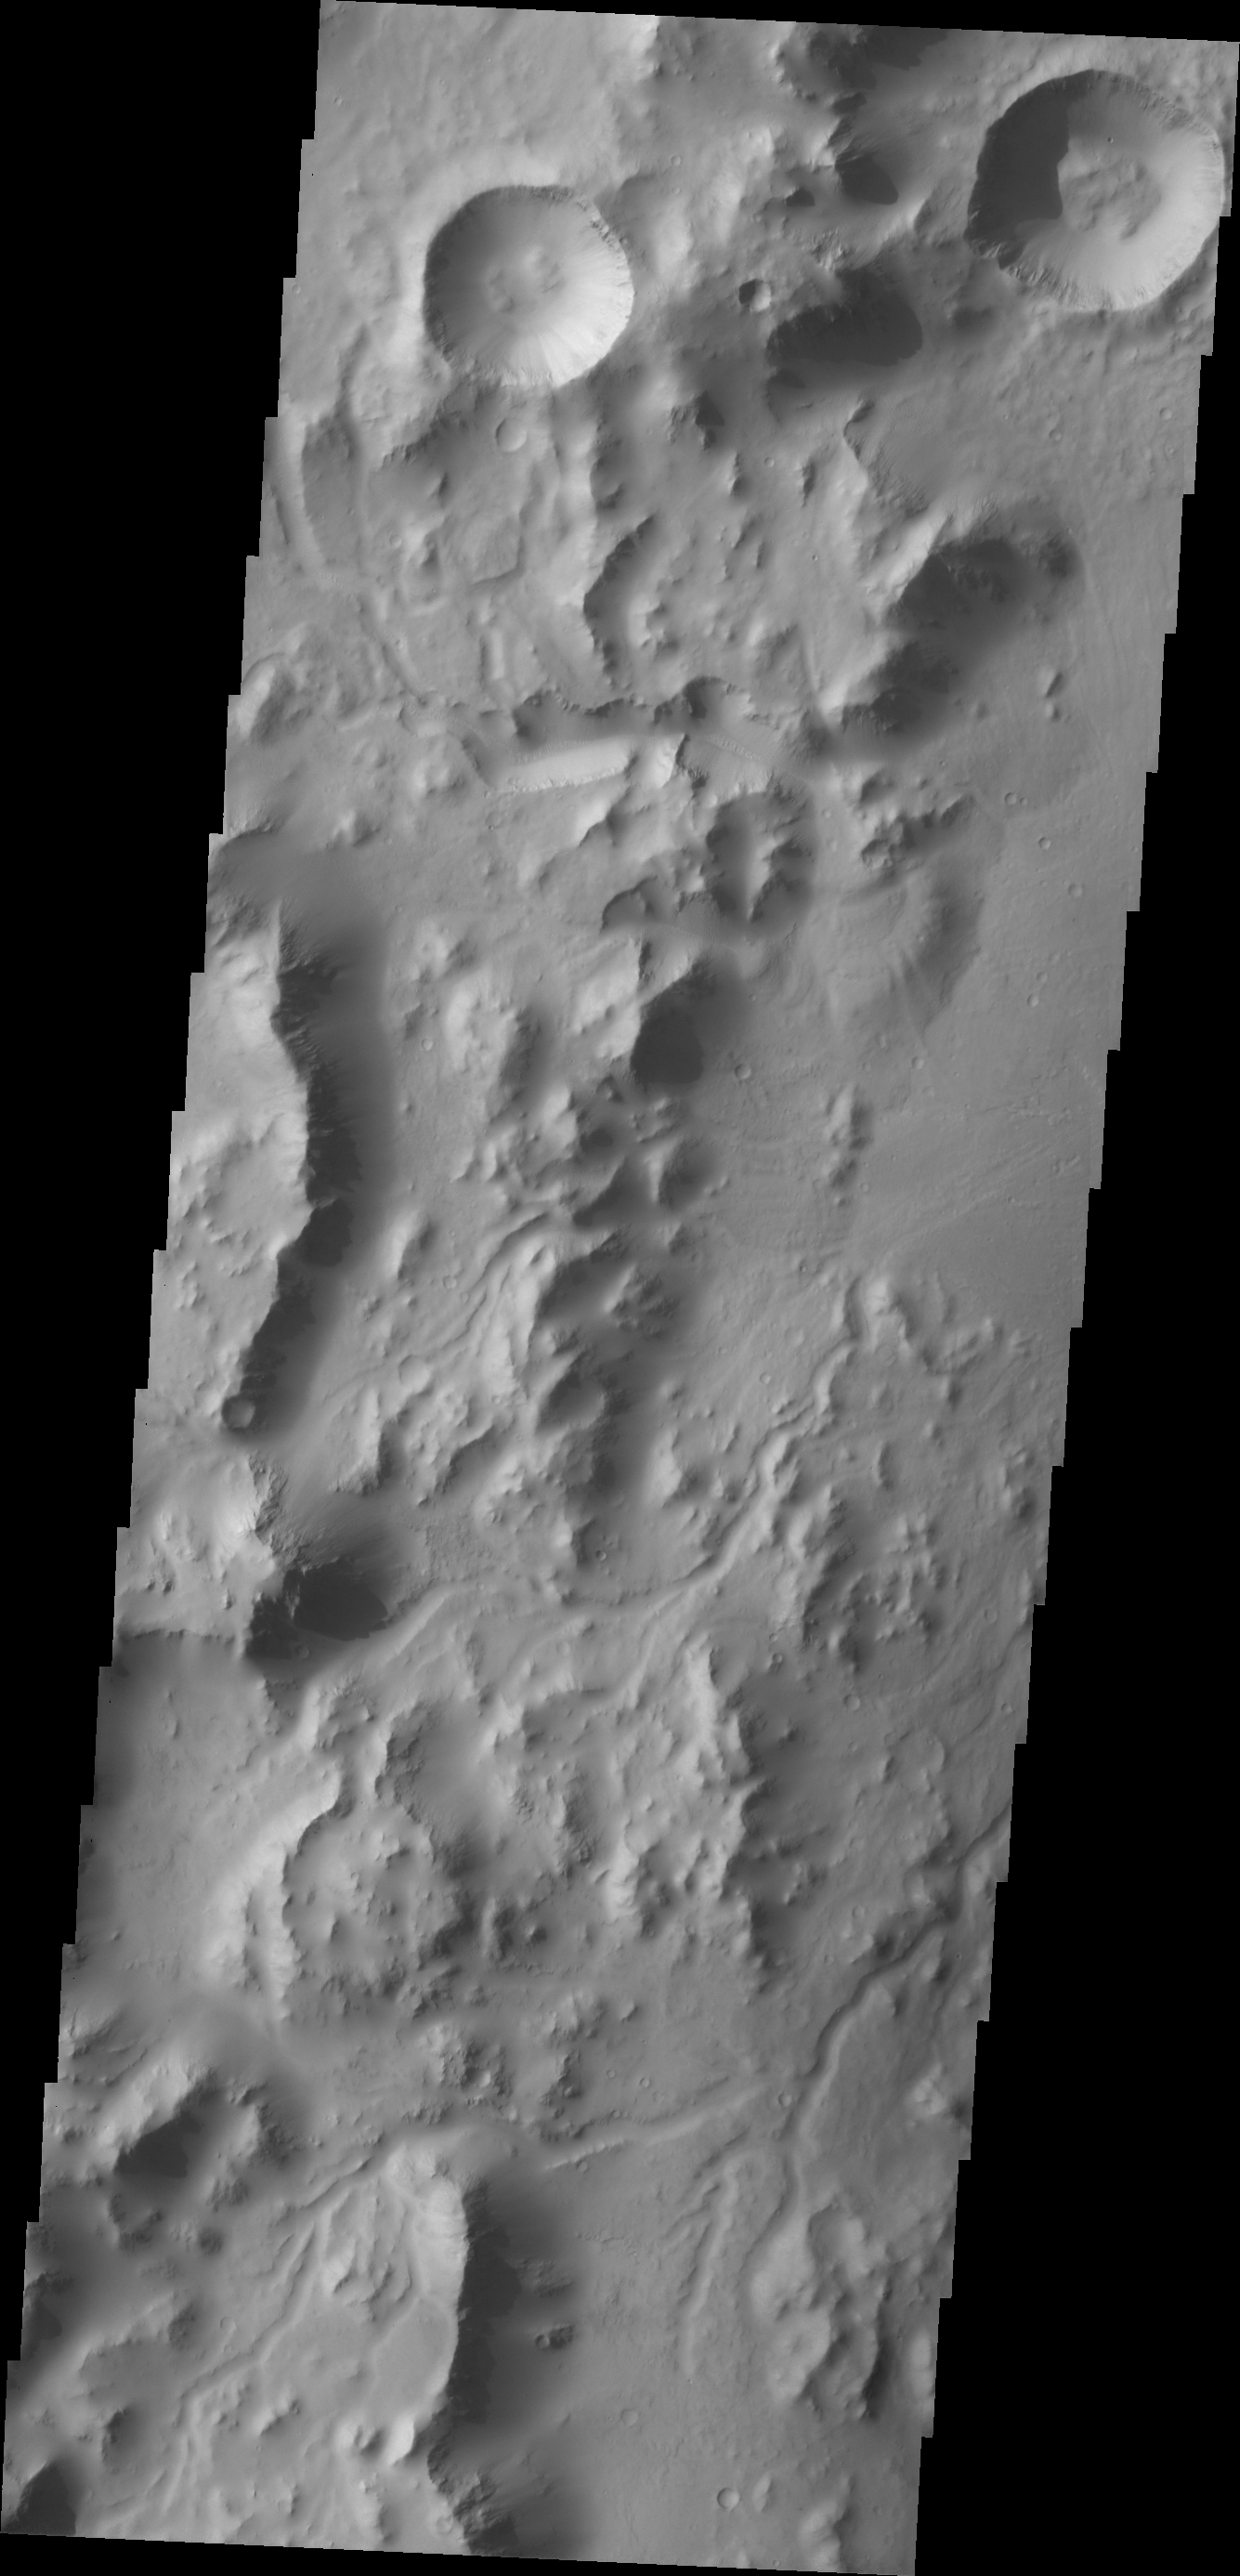

Images of Gale #22

During the month of April Mars will be in conjunction relative to the Earth. This means the Sun is in the line-of-sight between Earth and Mars, and communication between the two planets is almost impossible. For conjunction, the rovers and orbiting spacecraft at Mars continue to operate, but do not send the data to Earth. This recorded data will be sent to Earth when Mars moves away from the sun and the line-of-sight between Earth and Mars is reestablished. During conjunction the THEMIS image of the day will be a visual tour of Gale Crater, the location of the newest rover Curiosity.

Today’s image shows the western rim of Gale Crater. Several channels dissect the rim of the crater.

Credit: NASA/JPL-Caltech/ASU